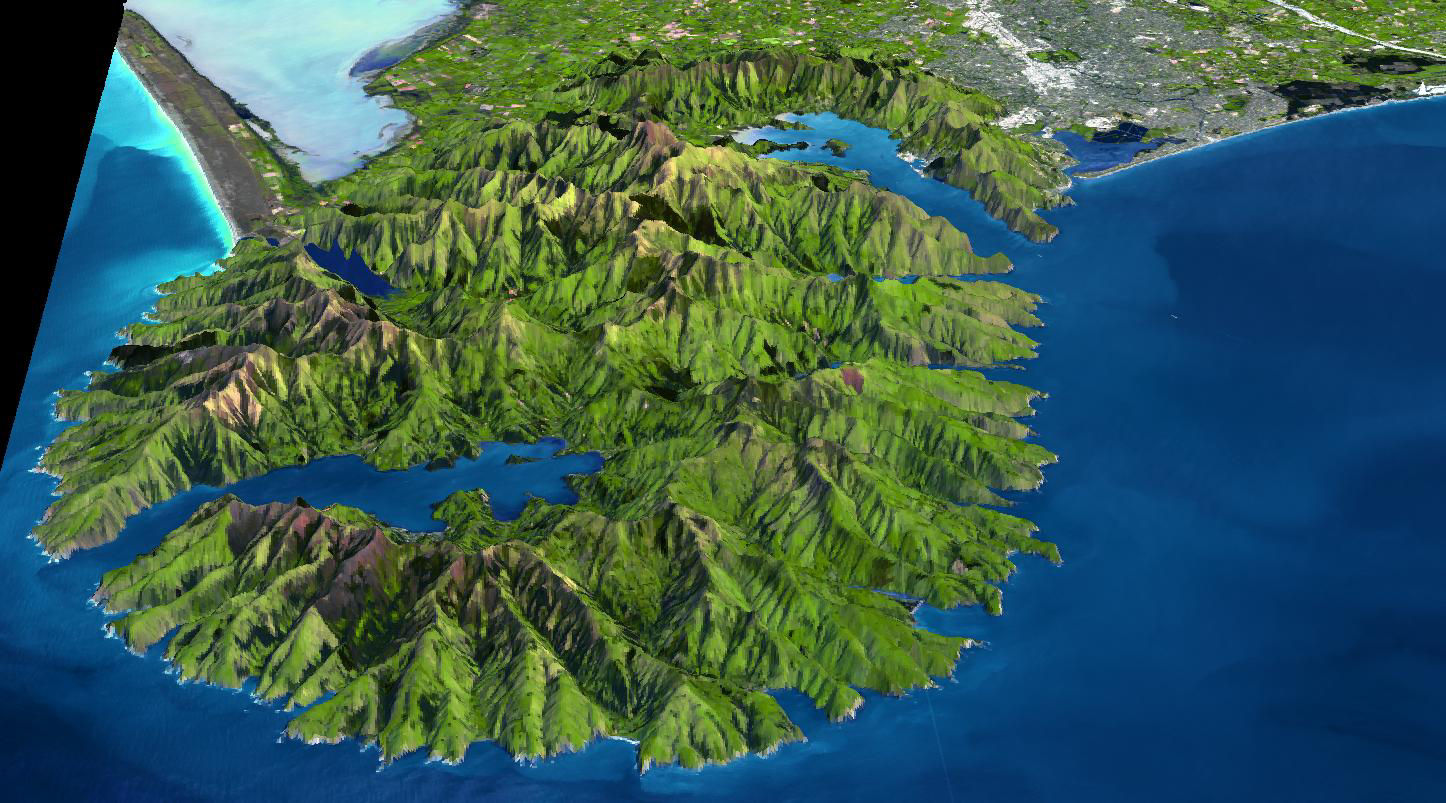

Banks Peninsula, New Zealand

The Banks Peninsula, New Zealand was created by volcanic activity in the Miocene epoch about 10 million years ago. It is located off the east coast of South Island, about 80 km from Christchurch, the largest city on South Island. This stunning feature was created by the combined effects of glacial erosion and water erosion. The name of the peninsula comes from Sir Joseph Banks, a British biologist who sailed with Captain Cook. Now the peninsula is maintained as a tourist site. Akaroa city and harbor is the only place in New Zealand where the French colonized.

The image was acquired on November 10, 2006, covers an area of about 60 x 60 km, and is located near 43.6 degrees south latitude, 172.9 degrees east longitude.

With its 14 spectral bands from the visible to the thermal infrared wavelength region and its high spatial resolution of 15 to 90 meters (about 50 to 300 feet), ASTER images Earth to map and monitor the changing surface of our planet. ASTER is one of five Earth-observing instruments launched December 18, 1999, on NASA’s Terra satellite. The instrument was built by Japan’s Ministry of Economy, Trade and Industry. A joint U.S./Japan science team is responsible for validation and calibration of the instrument and the data products.

The broad spectral coverage and high spectral resolution of ASTER provides scientists in numerous disciplines with critical information for surface mapping and monitoring of dynamic conditions and temporal change. Example applications are: monitoring glacial advances and retreats; monitoring potentially active volcanoes; identifying crop stress; determining cloud morphology and physical properties; wetlands evaluation; thermal pollution monitoring; coral reef degradation; surface temperature mapping of soils and geology; and measuring surface heat balance.

The U.S. science team is located at NASA’s Jet Propulsion Laboratory, Pasadena, Calif. The Terra mission is part of NASA’s Science Mission Directorate.

Credit: NASA/GSFC/METI/ERSDAC/JAROS, and U.S./Japan ASTER Science Team